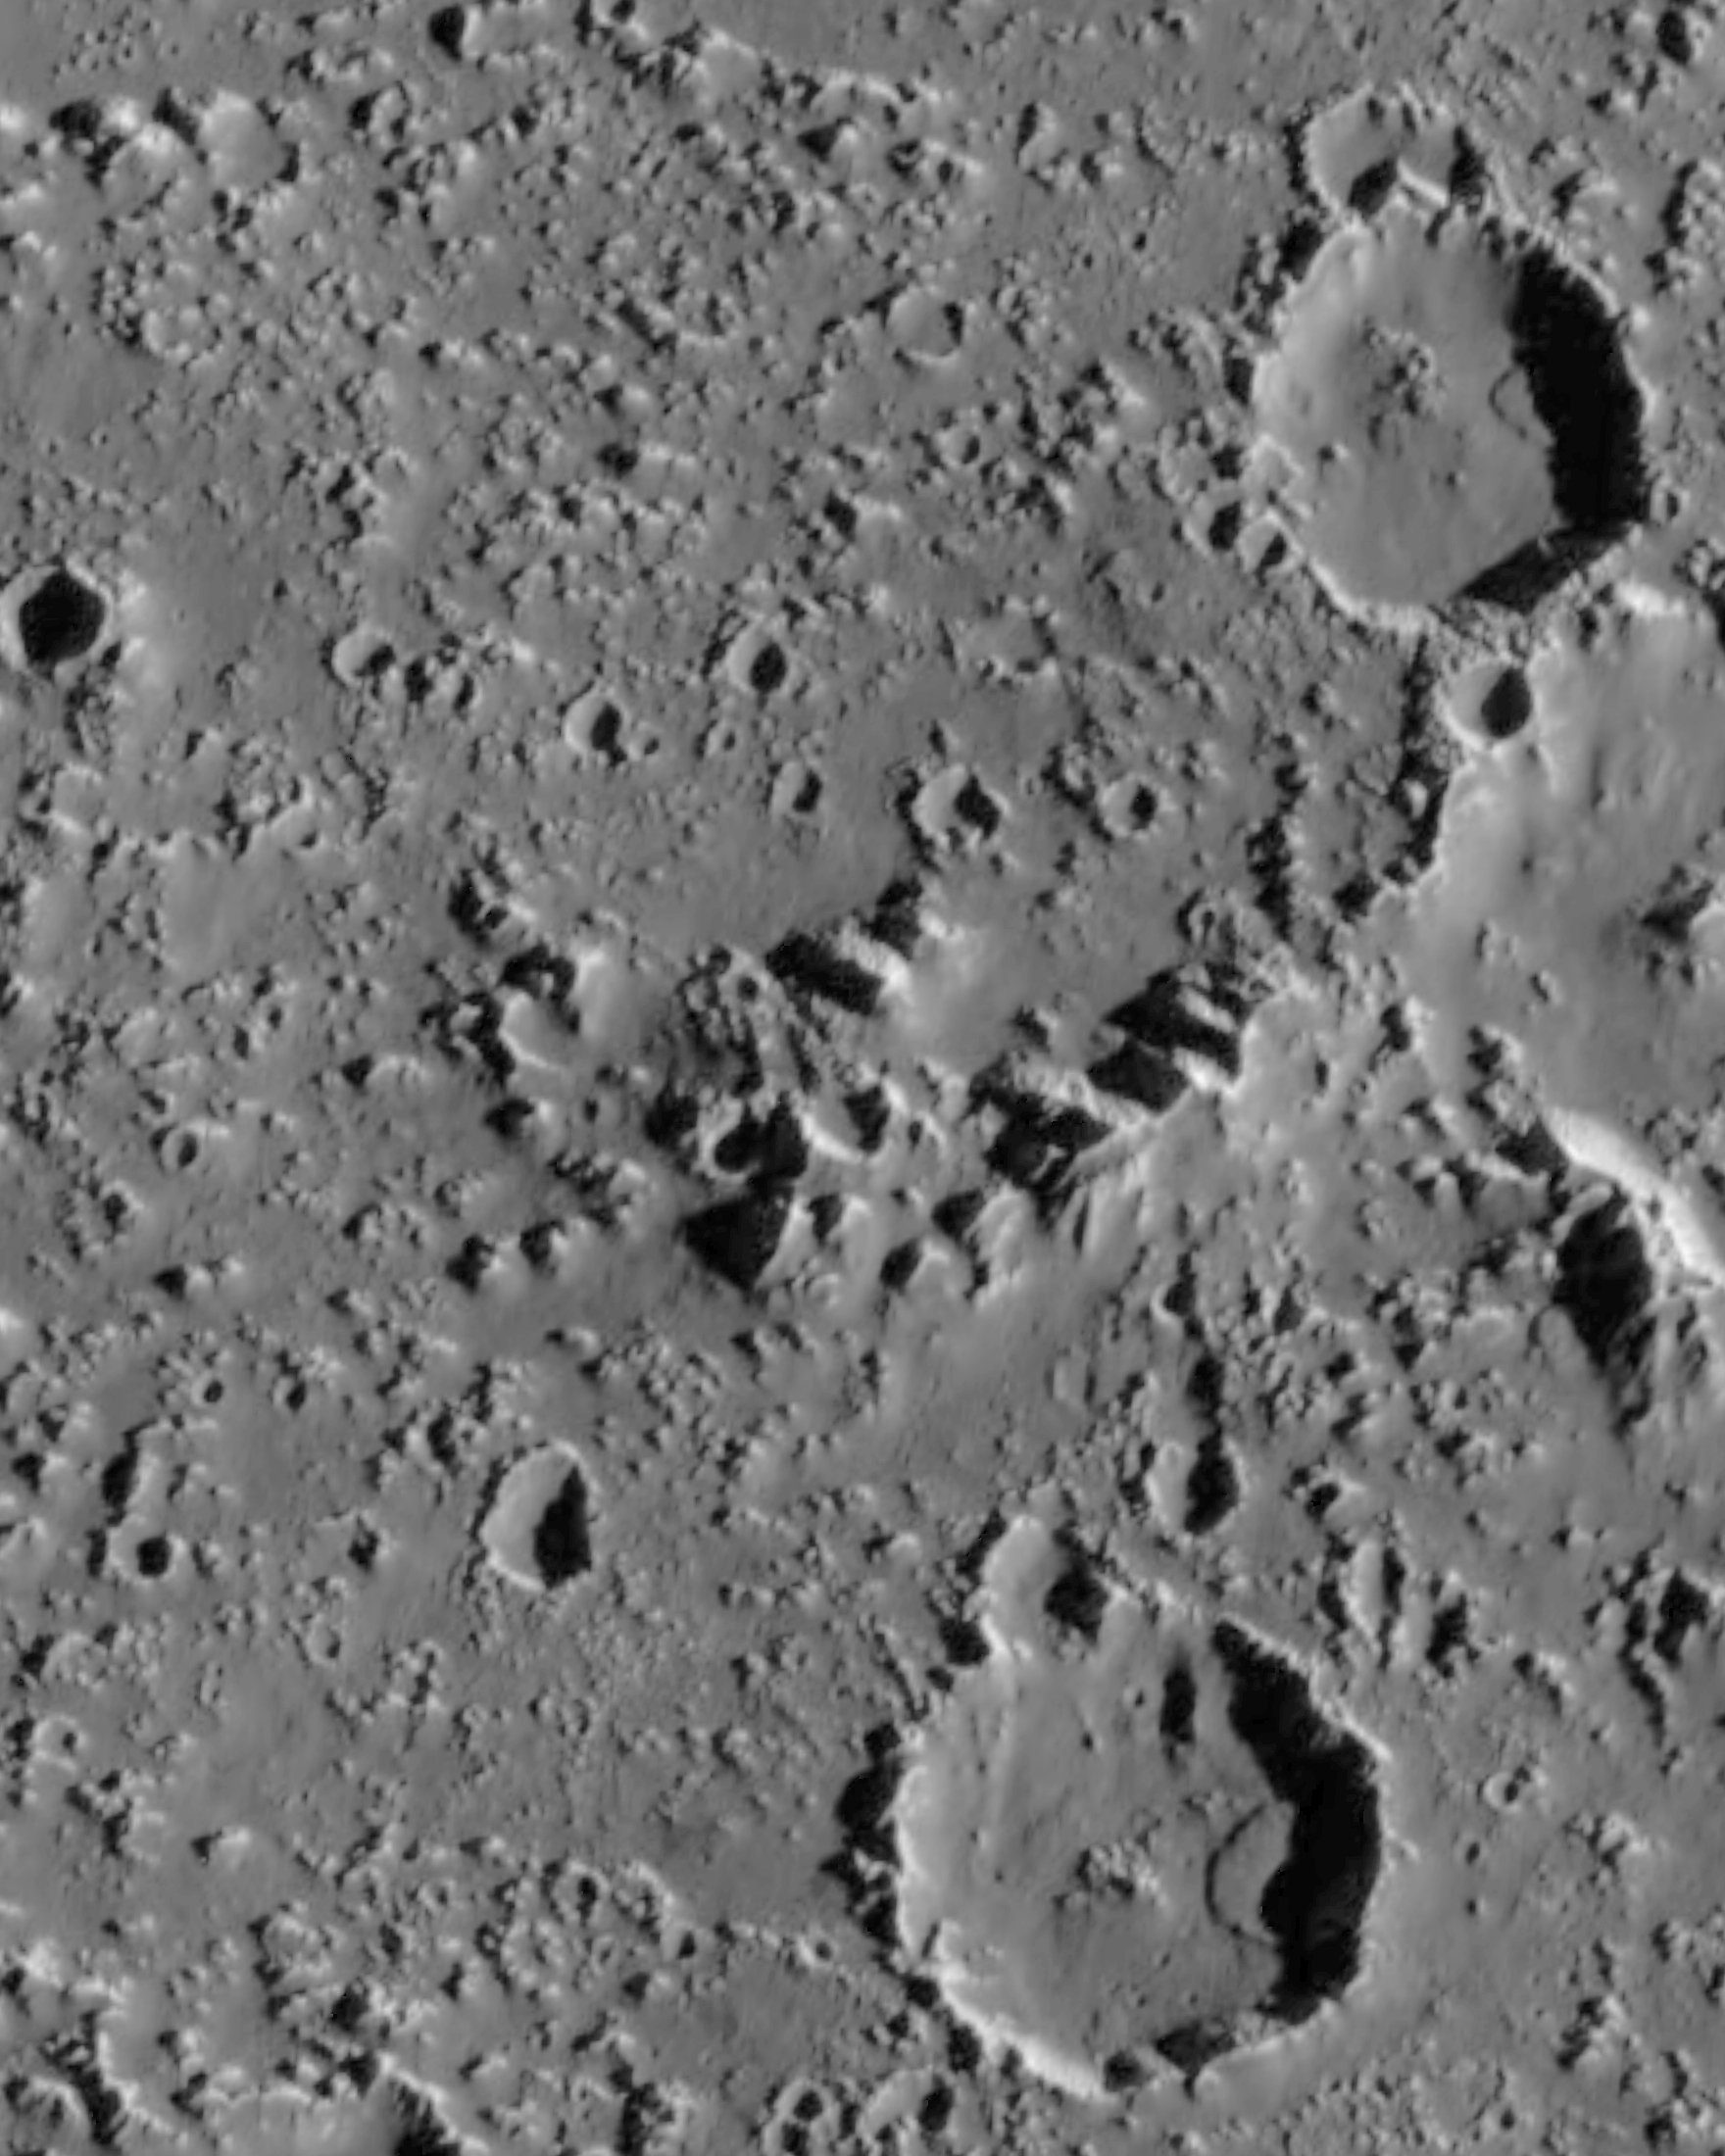

Landslides on Callisto

Recent Galileo images of the surface of Jupiter’s moon Callisto have revealed large landslide deposits within two large impact craters seen in the right side of this image. The two landslides are about 3 to 3.5 kilometers (1.8 to 2.1 miles) in length. They occurred when material from the crater wall failed under the influence of gravity, perhaps aided by seismic disturbances from nearby impacts. These deposits are interesting because they traveled several kilometers from the crater wall in the absence of an atmosphere or other fluids which might have lubricated the flow. This could indicate that the surface material on Callisto is very fine-grained, and perhaps is being “fluffed” by electrostatic forces which allowed the landslide debris to flow extended distances in the absence of an atmosphere.

This image was acquired on September 16th, 1997 by the Solid State Imaging (CCD) system on NASA’s Galileo spacecraft, during the spacecraft’s tenth orbit around Jupiter. North is to the top of the image, with the sun illuminating the scene from the right. The center of this image is located near 25.3 degrees north latitude, 141.3 degrees west longitude. The image, which is 55 kilometers (33 miles) by 44 kilometers (26 miles) across, was acquired at a resolution of 100 meters per picture element.

The Jet Propulsion Laboratory, Pasadena, CA manages the Galileo mission for NASA’s Office of Space Science, Washington, DC. JPL is an operating division of California Institute of Technology (Caltech).

Credit: NASA/JPL/ASU